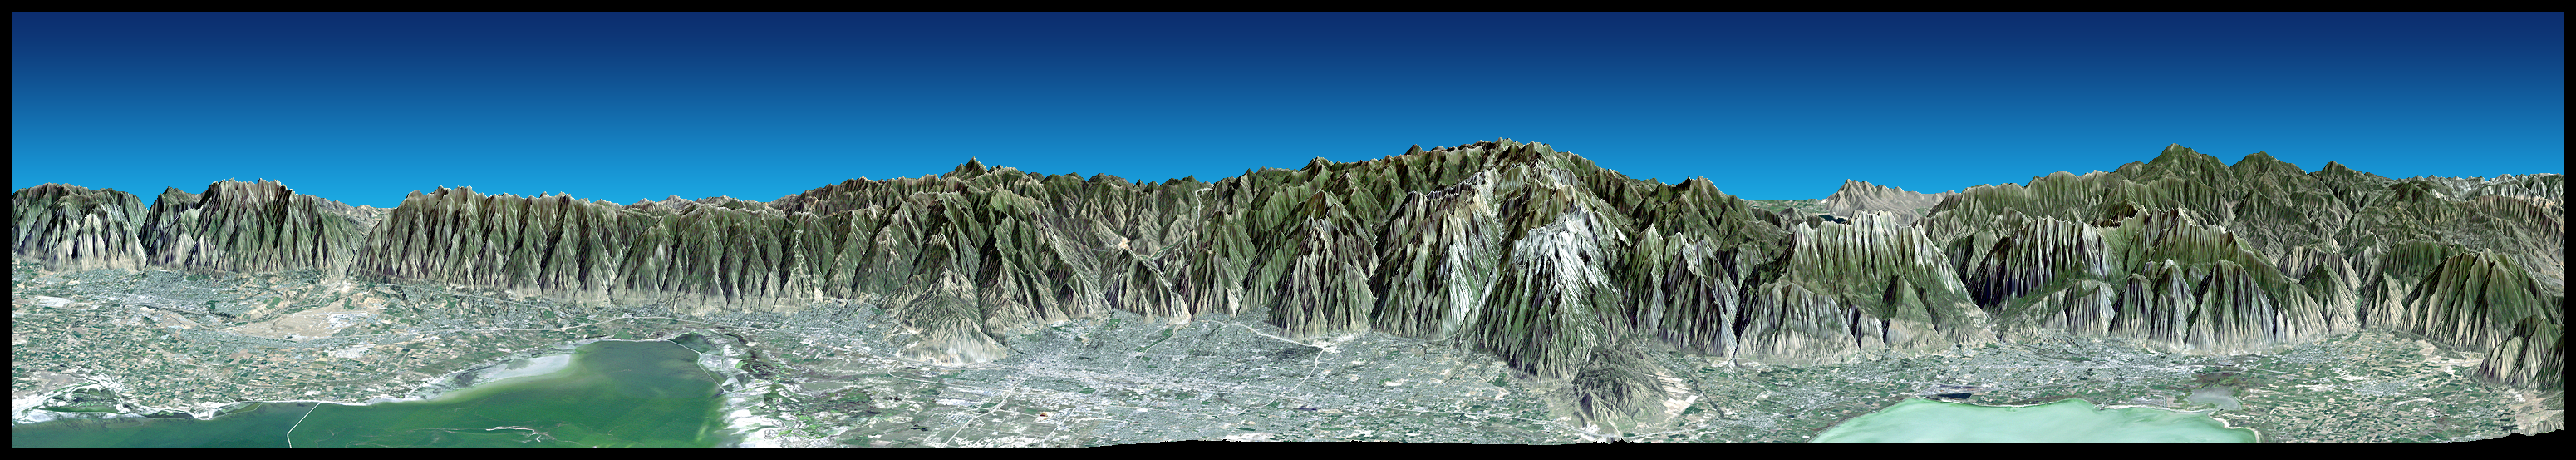

Perspective View with Landsat Overlay, Salt Lake City, Utah

Most of the population of Utah lives just west of the Wasatch Mountains in the north central part of the state. This broad east-northeastward view shows that region with the cities of Ogden, Salt Lake City, and Provo seen from left to right. The Great Salt Lake (left) and Utah Lake (right) are quite shallow and appear greenish in this enhanced natural color view. Thousands of years ago ancient Lake Bonneville covered all of the lowlands seen here. Its former shoreline is clearly seen as a wave-cut bench and/or light colored “bathtub ring” at several places along the base of the mountain front – evidence seen from space of our ever-changing planet.

This 3-D perspective view was generated using topographic data from the Shuttle Radar Topography Mission (SRTM), a Landsat 5 satellite image mosaic, and a false sky. Topographic expression is exaggerated four times.

Landsat has been providing visible and infrared views of the Earth since 1972. SRTM elevation data matches the 30-meter (98-foot) resolution of most Landsat images and will substantially help in analyzing the large and growing Landsat image archive, managed by the U.S. Geological Survey (USGS).

Elevation data used in this image was acquired by the Shuttle Radar Topography Mission (SRTM) aboard the Space Shuttle Endeavour, launched on Feb. 11, 2000. SRTM used the same radar instrument that comprised the Spaceborne Imaging Radar-C/X-Band Synthetic Aperture Radar (SIR-C/X-SAR) that flew twice on the Space Shuttle Endeavour in 1994. SRTM was designed to collect 3-D measurements of the Earth’s surface. To collect the 3-D data, engineers added a 60-meter (approximately 200-foot) mast, installed additional C-band and X-band antennas, and improved tracking and navigation devices. The mission is a cooperative project between NASA, the National Imagery and Mapping Agency (NIMA) of the U.S. Department of Defense and the German and Italian space agencies. It is managed by NASA’s Jet Propulsion Laboratory, Pasadena, Calif., for NASA’s Earth Science Enterprise, Washington, D.C.

Size: View width 147 kilometers (91 miles), View distance 38 kilometers (24 miles)
Location: 40.7 deg. North lat., 112.0 deg. West lon.
Orientation: View 19.5 deg North of East, 20 degrees below horizontal
Image Data: Landsat Bands 3, 2, 1 as red, green, blue, respectively.
Original Data Resolution: SRTM 1 arcsecond (30 meters or 98 feet), Thematic Mapper 30 meters (98 feet)
Date Acquired: February 2000 (SRTM), 1990s (Landsat 5 image mosaic)

Credit: NASA/JPL/NIMA